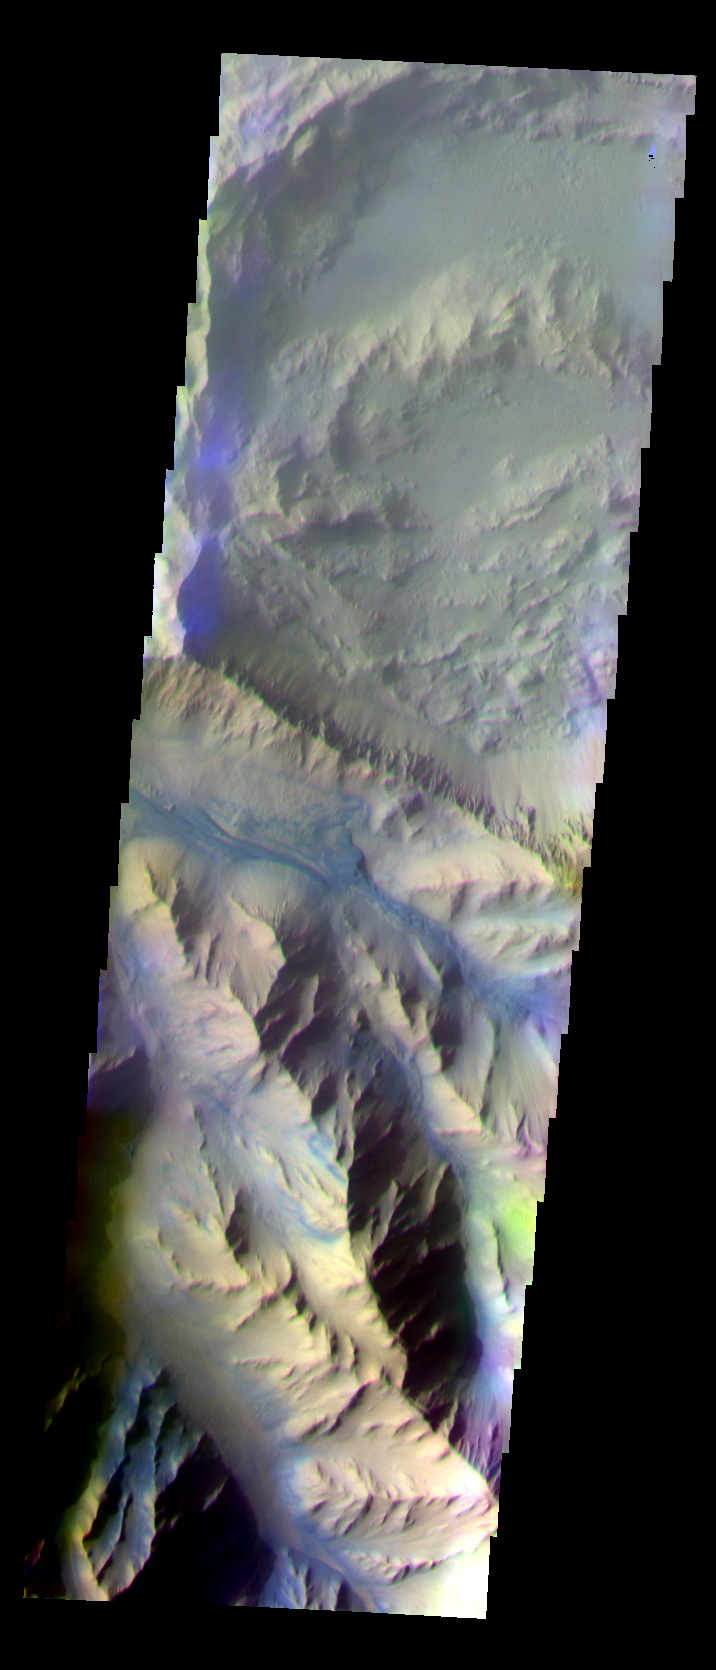

Coprates Chasma

The THEMIS VIS camera is capable of capturing color images of the Martian surface using five different color filters. In this mode of operation, the spatial resolution and coverage of the image must be reduced to accommodate the additional data volume produced from using multiple filters. To make a color image, three of the five filter images (each in grayscale) are selected. Each is contrast enhanced and then converted to a red, green, or blue intensity image. These three images are then combined to produce a full color, single image. Because the THEMIS color filters don’t span the full range of colors seen by the human eye, a color THEMIS image does not represent true color. Also, because each single-filter image is contrast enhanced before inclusion in the three-color image, the apparent color variation of the scene is exaggerated. Nevertheless, the color variation that does appear is representative of some change in color, however subtle, in the actual scene. Note that the long edges of THEMIS color images typically contain color artifacts that do not represent surface variation.

This false color image shows part of the central ridge in Coprates Chasma, a portion of Valles Marineris. This image was collected during the Southern Fall season.

Image information: VIS instrument. Latitude -12.6, Longitude 294.7 East (65.3 West). 35 meter/pixel resolution.

Note: this THEMIS visual image has not been radiometrically nor geometrically calibrated for this preliminary release. An empirical correction has been performed to remove instrumental effects. A linear shift has been applied in the cross-track and down-track direction to approximate spacecraft and planetary motion. Fully calibrated and geometrically projected images will be released through the Planetary Data System in accordance with Project policies at a later time.

NASA’s Jet Propulsion Laboratory manages the 2001 Mars Odyssey mission for NASA’s Office of Space Science, Washington, D.C. The Thermal Emission Imaging System (THEMIS) was developed by Arizona State University, Tempe, in collaboration with Raytheon Santa Barbara Remote Sensing. The THEMIS investigation is led by Dr. Philip Christensen at Arizona State University. Lockheed Martin Astronautics, Denver, is the prime contractor for the Odyssey project, and developed and built the orbiter. Mission operations are conducted jointly from Lockheed Martin and from JPL, a division of the California Institute of Technology in Pasadena.

Credit: NASA/JPL/Arizona State University